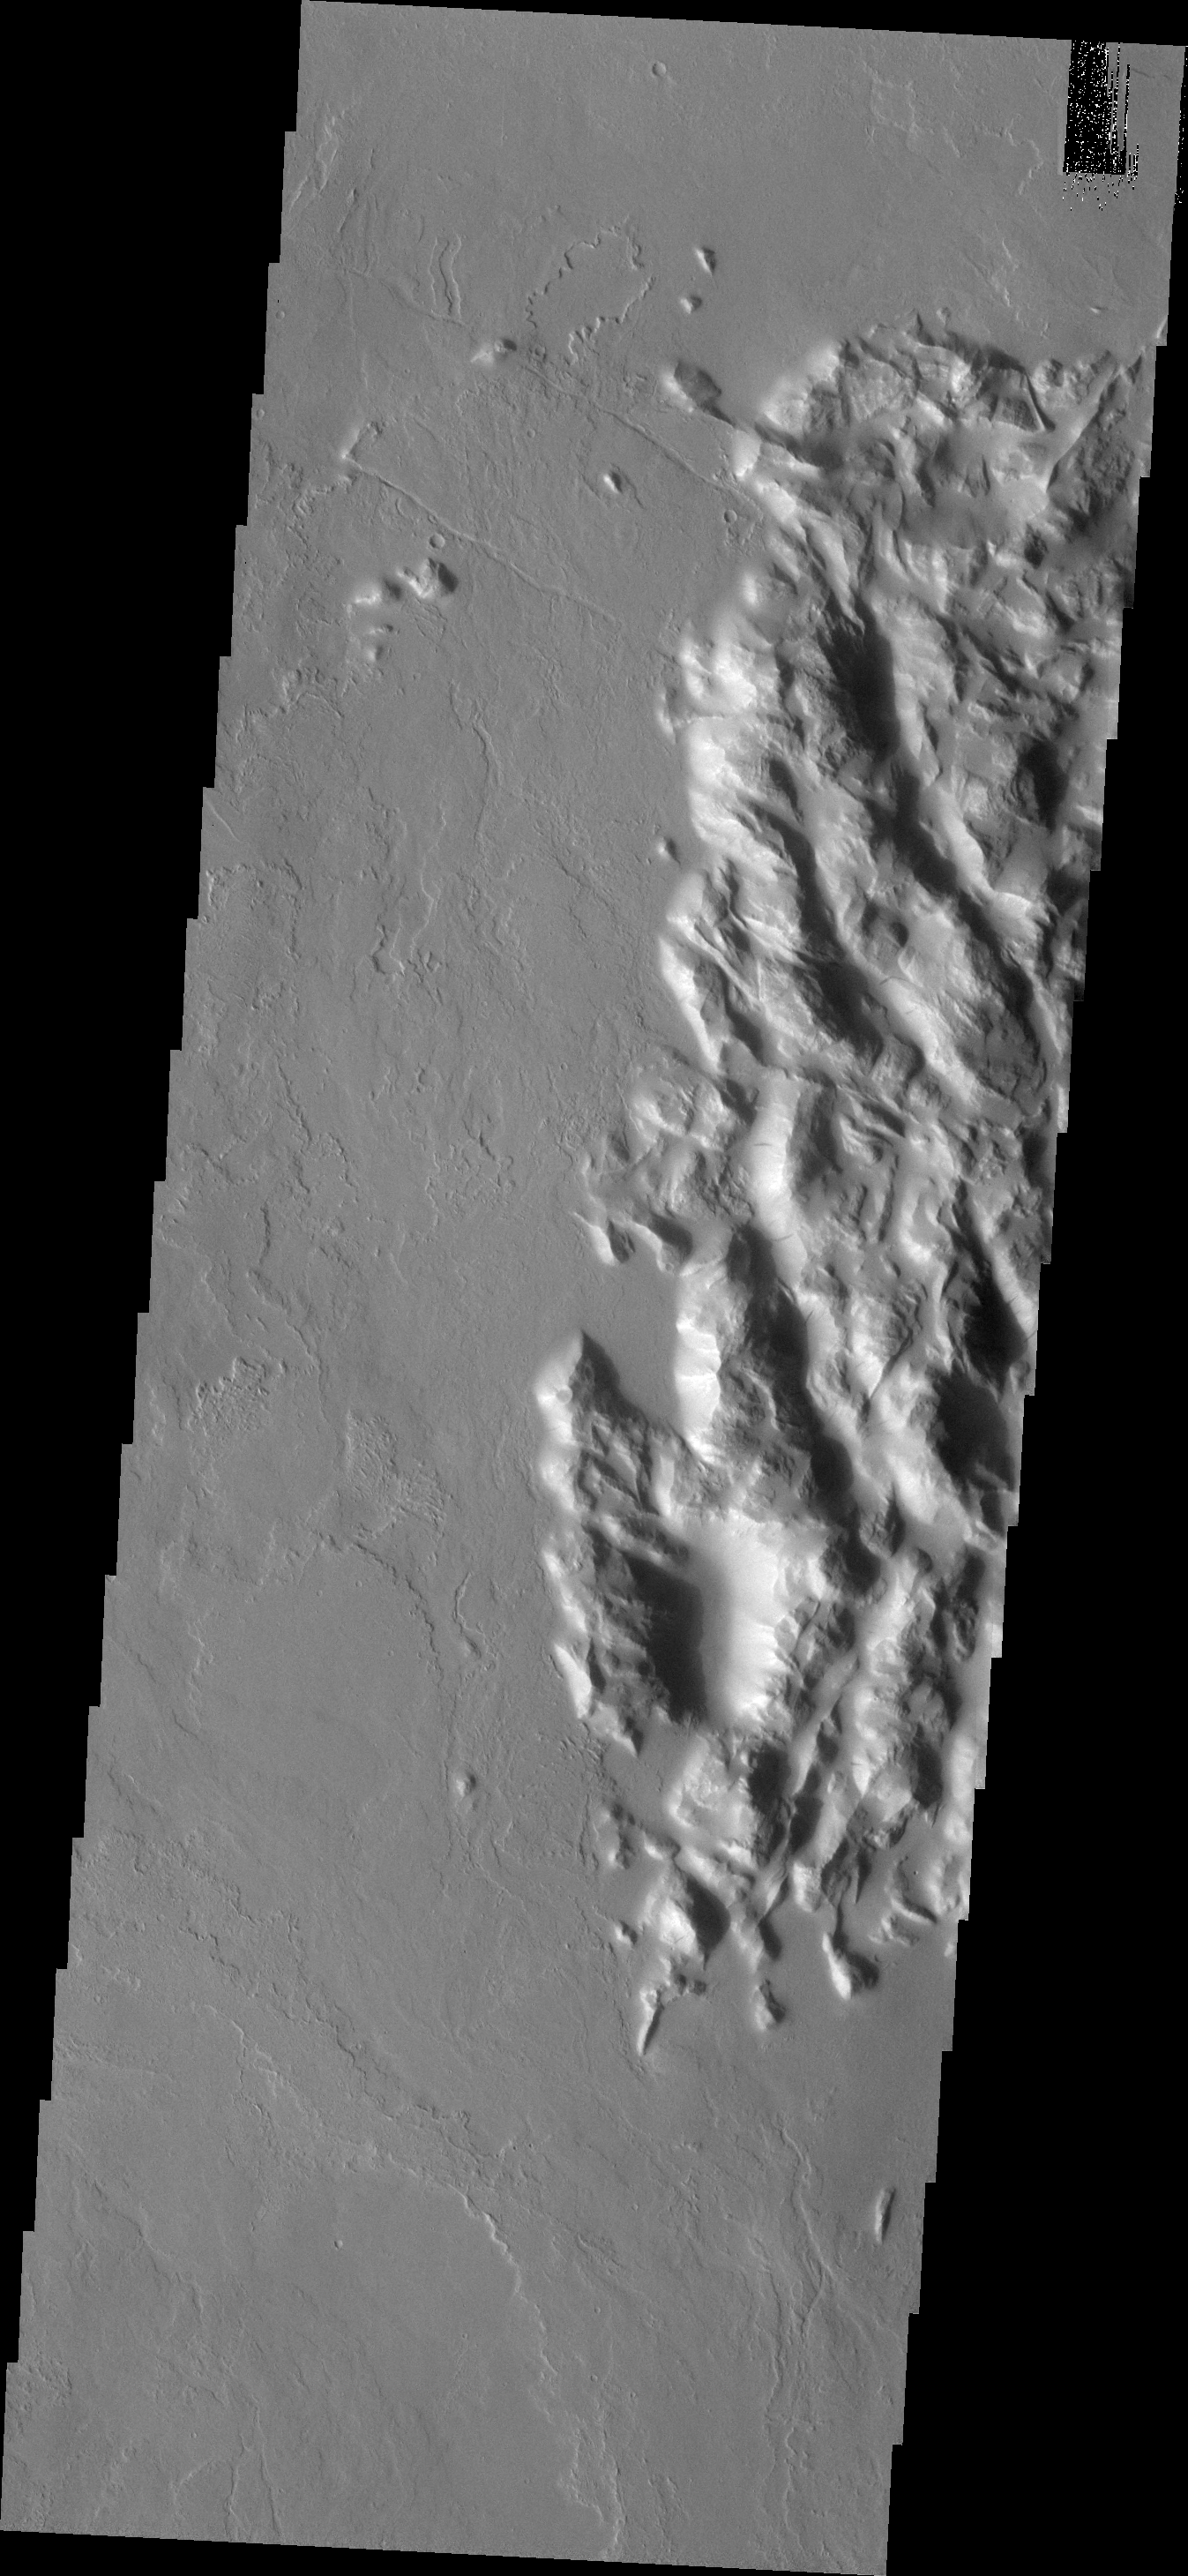

Hills and Flows

This complex of hills and surrounding lava flows is located northeast of Olympus Mons.

Image information: VIS instrument. Latitude 22.0N, Longitude 232.1E. 18 meter/pixel resolution.

Please see the THEMIS Data Citation Note for details on crediting THEMIS images.

Note: this THEMIS visual image has not been radiometrically nor geometrically calibrated for this preliminary release. An empirical correction has been performed to remove instrumental effects. A linear shift has been applied in the cross-track and down-track direction to approximate spacecraft and planetary motion. Fully calibrated and geometrically projected images will be released through the Planetary Data System in accordance with Project policies at a later time.

NASA’s Jet Propulsion Laboratory manages the 2001 Mars Odyssey mission for NASA’s Office of Space Science, Washington, D.C. The Thermal Emission Imaging System (THEMIS) was developed by Arizona State University, Tempe, in collaboration with Raytheon Santa Barbara Remote Sensing. The THEMIS investigation is led by Dr. Philip Christensen at Arizona State University. Lockheed Martin Astronautics, Denver, is the prime contractor for the Odyssey project, and developed and built the orbiter. Mission operations are conducted jointly from Lockheed Martin and from JPL, a division of the California Institute of Technology in Pasadena.

Credit: NASA/JPL/ASU